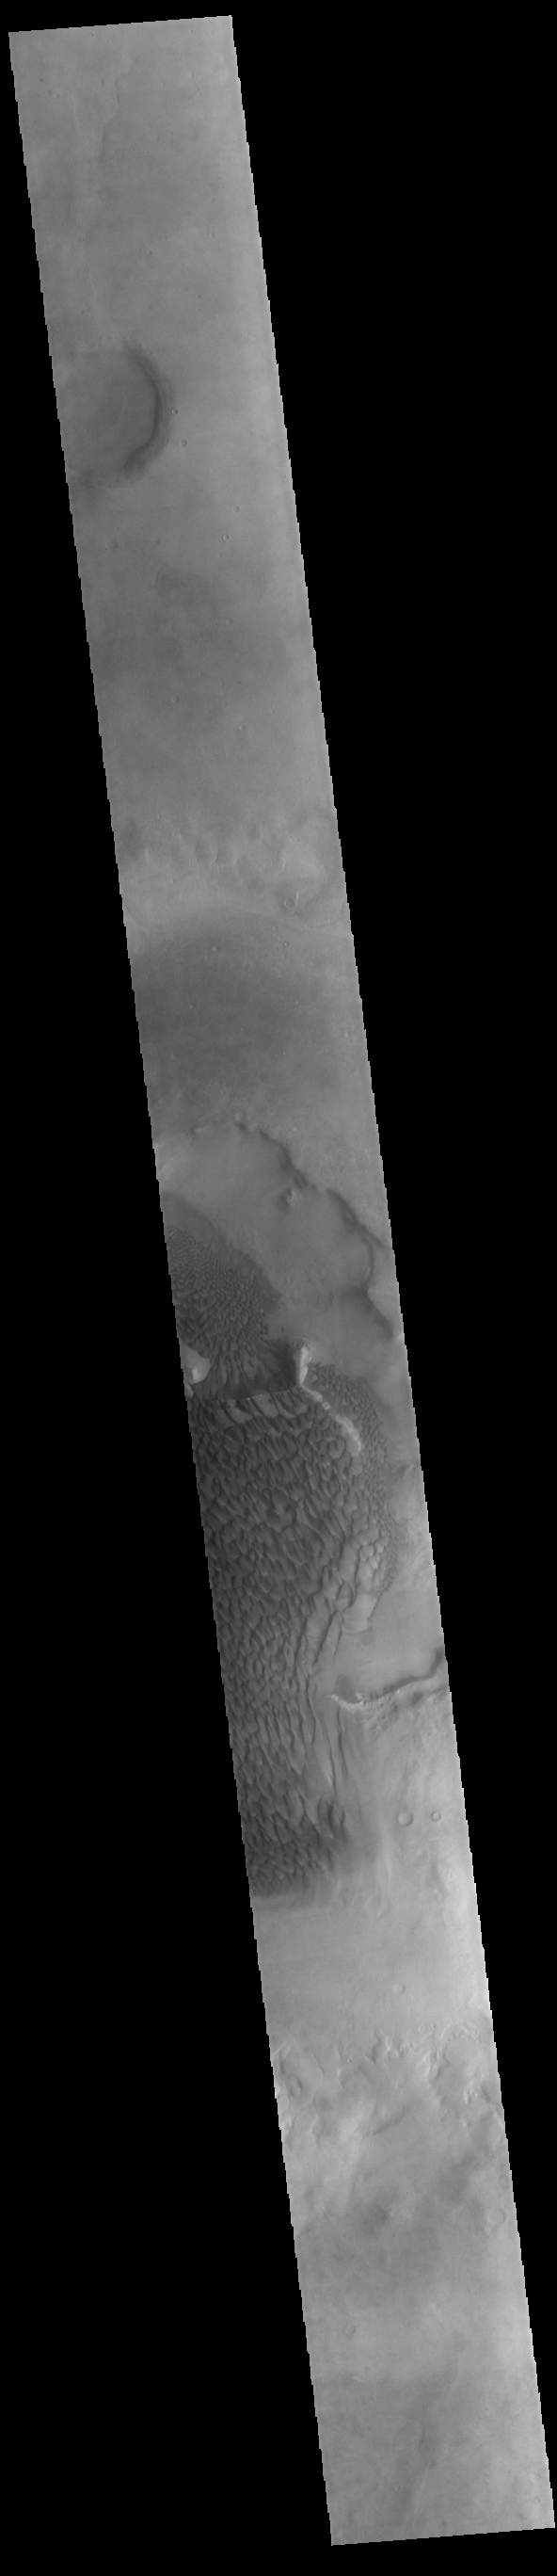

Rabe Crater Dunes

Today’s VIS image shows part of the floor of Rabe Crater. Located in Noachis Terra, Rabe Crater is 108 km (67 miles) across. Dunes cover the majority of this image of Rabe Crater. As the dunes are created by wind action the forms of the dunes record the wind direction. Dunes will have a long low angle component and a short high angle side. The steep side is called the slip face. The wind blows up the long side of the dune. In this VIS image the slip faces are illuminated more than the longer side. In this part of the crater the winds were generally moving from the lower right corner of the image towards the upper left.

Craters of similar size as Rabe Crater often have flat floors. Rabe Crater has some areas of flat floor, but also has a large complex pit occupying a substantial part of the floor. The interior fill of the crater is thought to be layered sediments created by wind and or water action. The pit is eroded into this material. The eroded materials appear to have stayed within the crater forming a large sand sheet with surface dune forms as well as individual dunes where the crater floor is visible. Several other craters in this region have complex floors with pits.

Credit: NASA/JPL-Caltech/ASU